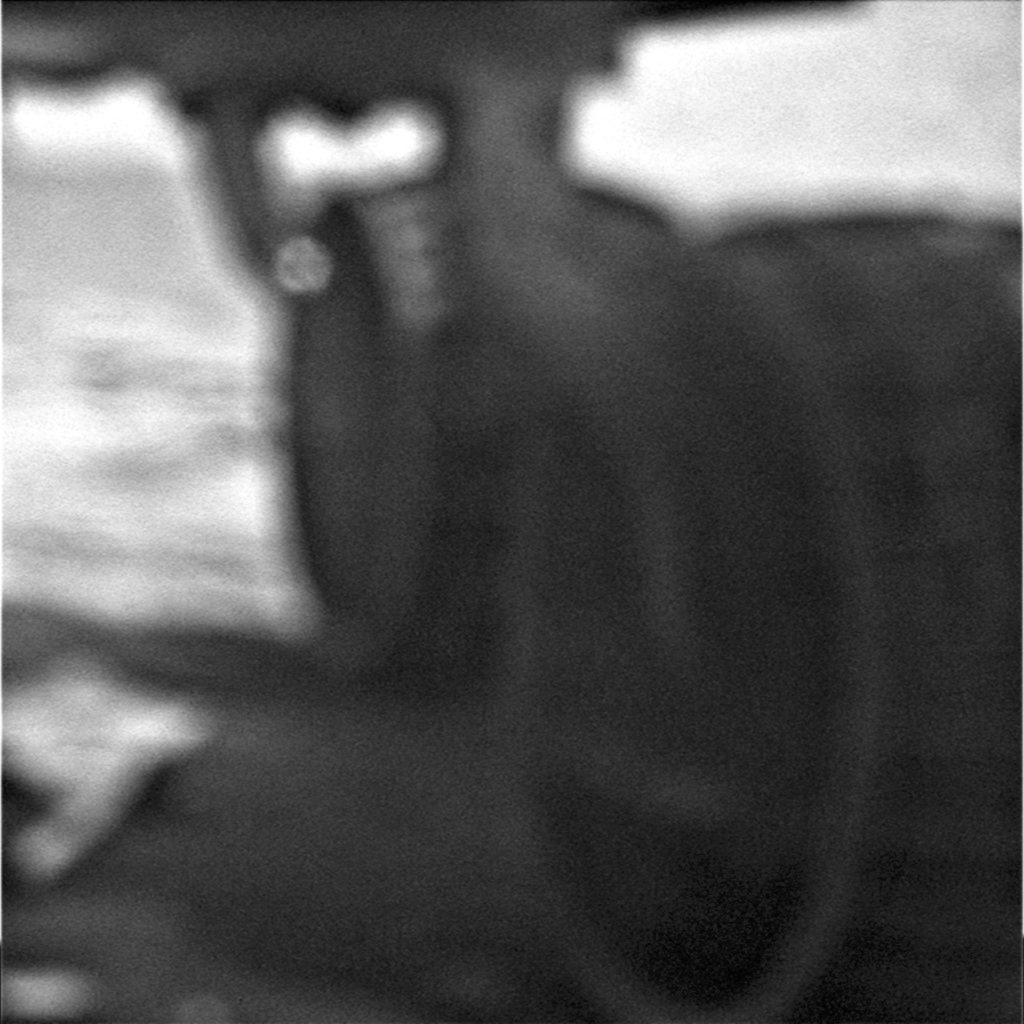

Opportunity Photographs Her Underbelly

Similar to a geologist’s hand lens, the microscopic imager on NASA’s Mars Exploration rovers is designed to image objects at a close distance (less than a few centimeters) at very high resolution. On Sol 1890 (May 18, 2009) the Opportunity rover used its microscopic imager camera to take a picture of its underside. While out of focus (as expected for this distance), the image does show the rover wheels (left middle and left rear), the ground and the underbelly of Opportunity. This information may prove helpful for extracting Spirit’s wheels from the soft Martian soil it has encountered and might be a way to see whether Spirit’s belly pan is touching the rocks beneath it.

Credit: NASA/JPL